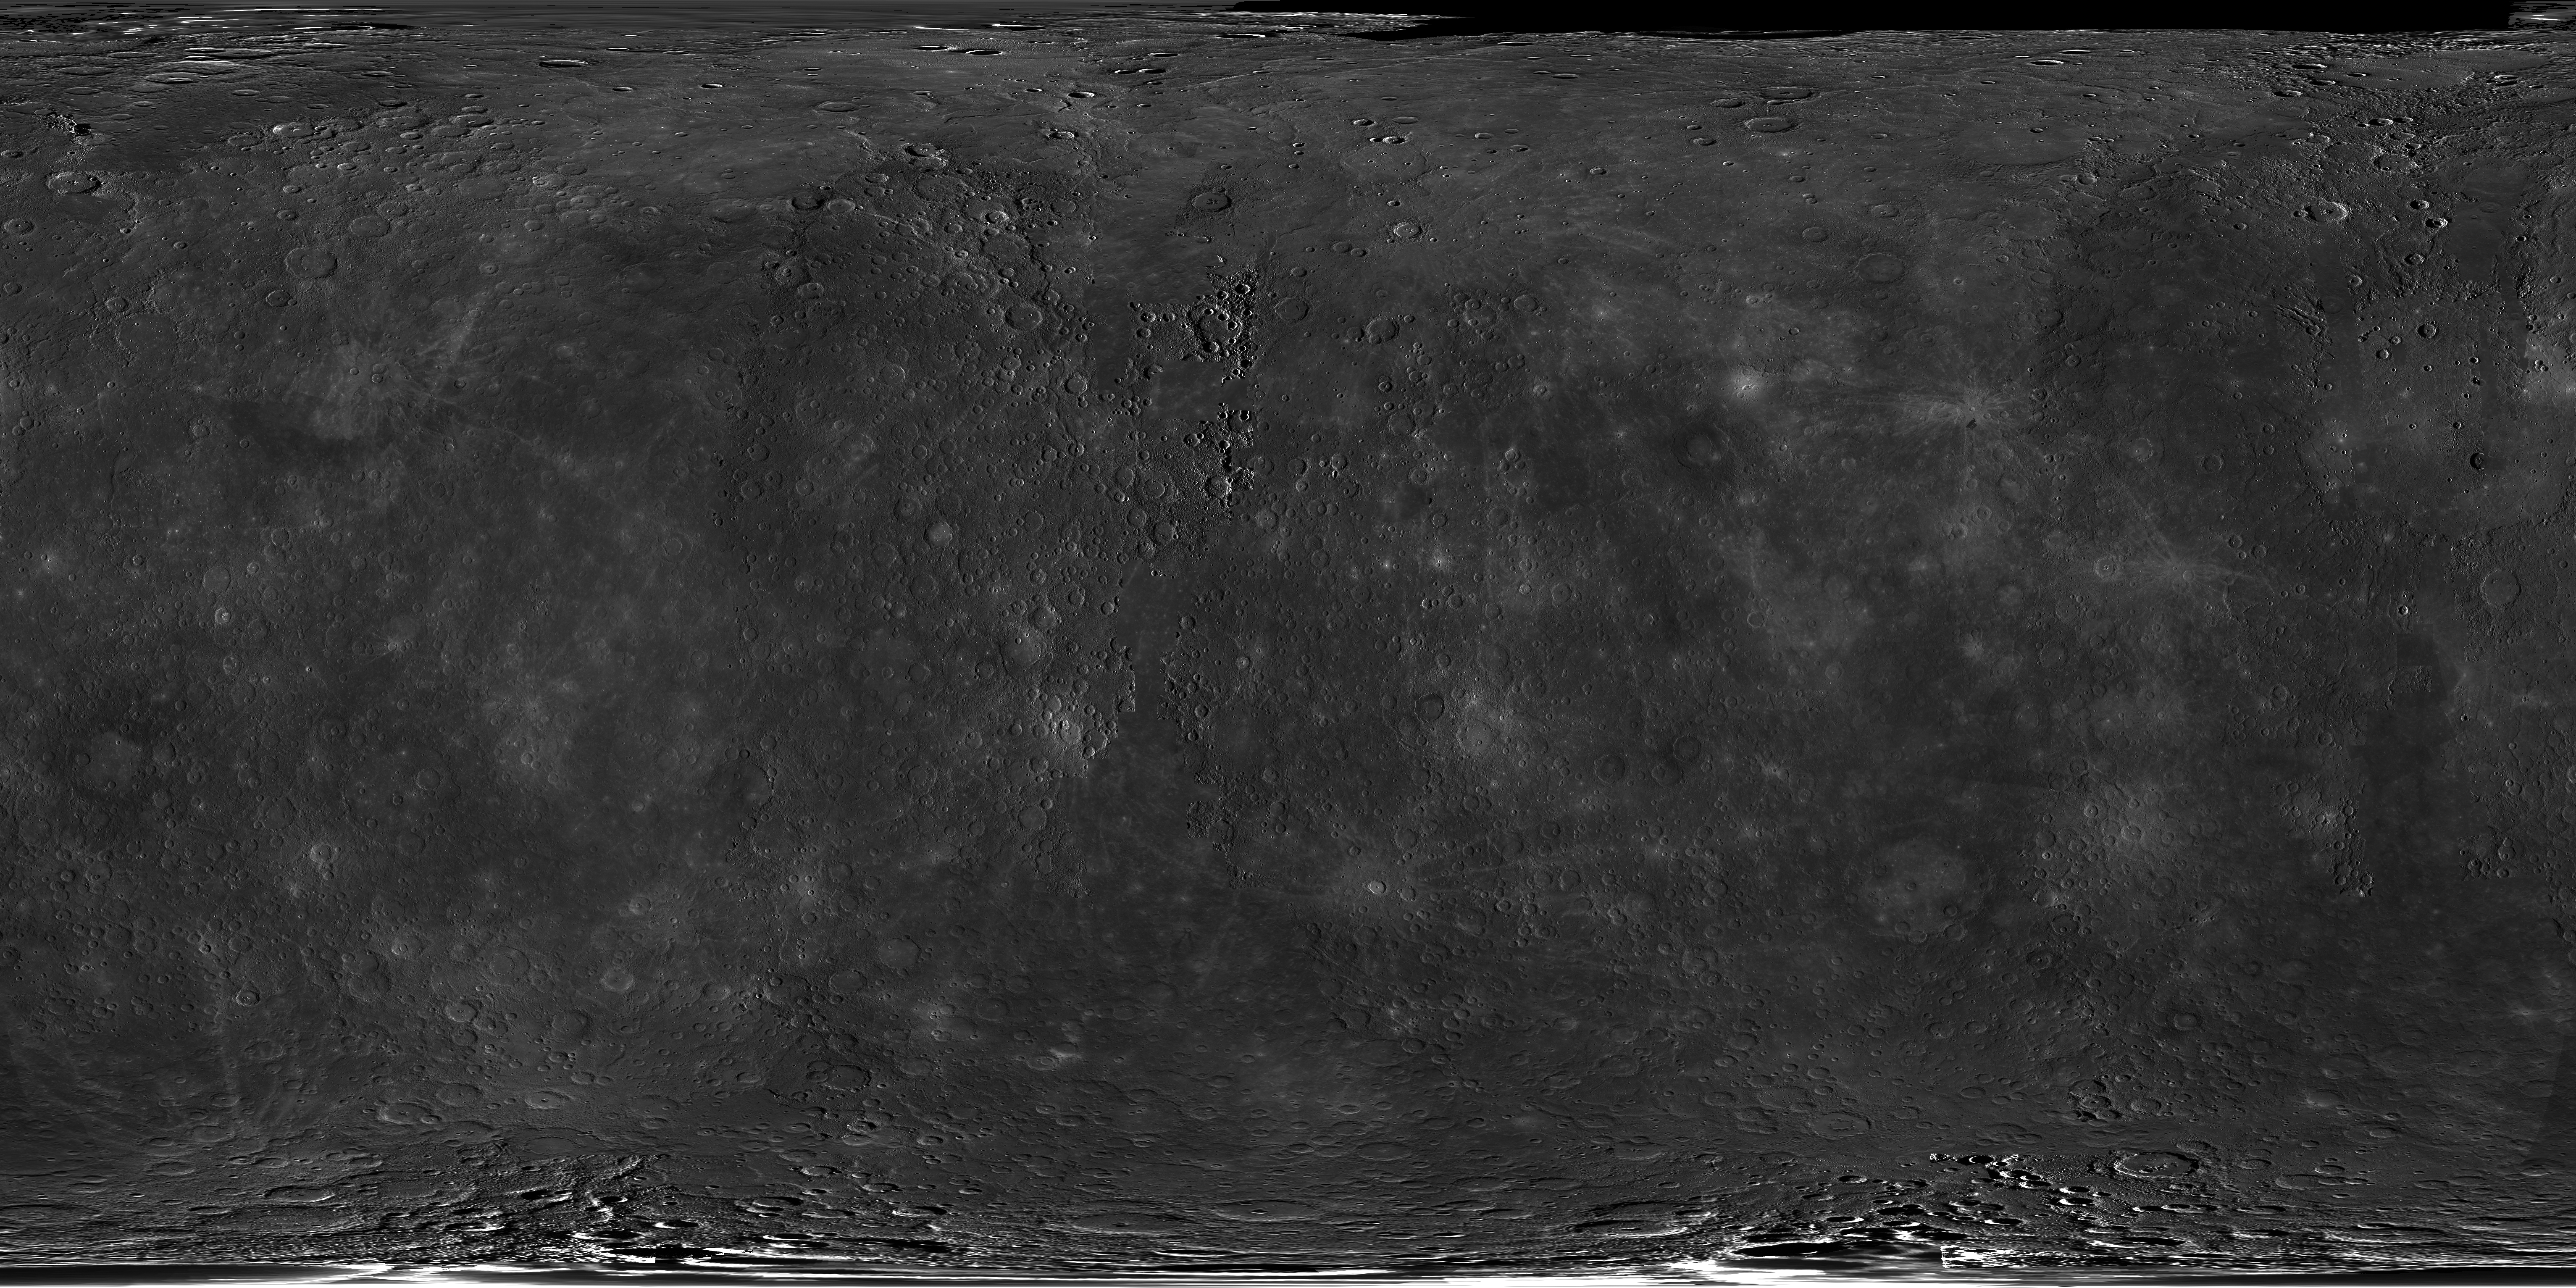

A Global View from Orbit

This image shows a global mosaic that covers over 99.9% of Mercury’s surface! This mosaic is made primarily of MDIS images acquired as part of the surface morphology base map, which during the first six months of MESSENGER’s orbital mission mapped over 98.7% of the surface with nearly 22,000 images. Variations in the morphological appearance of the surface are due to differences in the Sun illumination conditions and viewing geometries for the different images taken over those six months. In this mosaic, small gaps in the surface morphology base map have been filled by images taken as part of the color base map imaging campaign. A few remaining gaps have been filled by data obtained by a combination of Mariner 10 and MESSENGER flybys, most of which is visible near the north pole.

The MESSENGER spacecraft is the first ever to orbit the planet Mercury, and the spacecraft’s seven scientific instruments and radio science investigation are unraveling the history and evolution of the Solar System’s innermost planet. Visit the Why Mercury? section of this website to learn more about the key science questions that the MESSENGER mission is addressing. During the one-year primary mission, MDIS is scheduled to acquire more than 75,000 images in support of MESSENGER’s science goals.

Instrument: Narrow Angle Camera (NAC) and Wide Angle Camera (WAC) of the Mercury Dual Imaging System (MDIS)
Resolution: 2.5 km/pixel
Scale: Mercury’s diameter is 4880 kilometers (3030 miles)
Map Projection: simple cylindrical
Center Longitude: 0°
Latitude Range: 90° to -90°
Longitude Range: 0° to 360° E

These images are from MESSENGER, a NASA Discovery mission to conduct the first orbital study of the innermost planet, Mercury. For information regarding the use of images, see the MESSENGER image use policy.

Credit: NASA/Johns Hopkins University Applied Physics Laboratory/Carnegie Institution of Washington